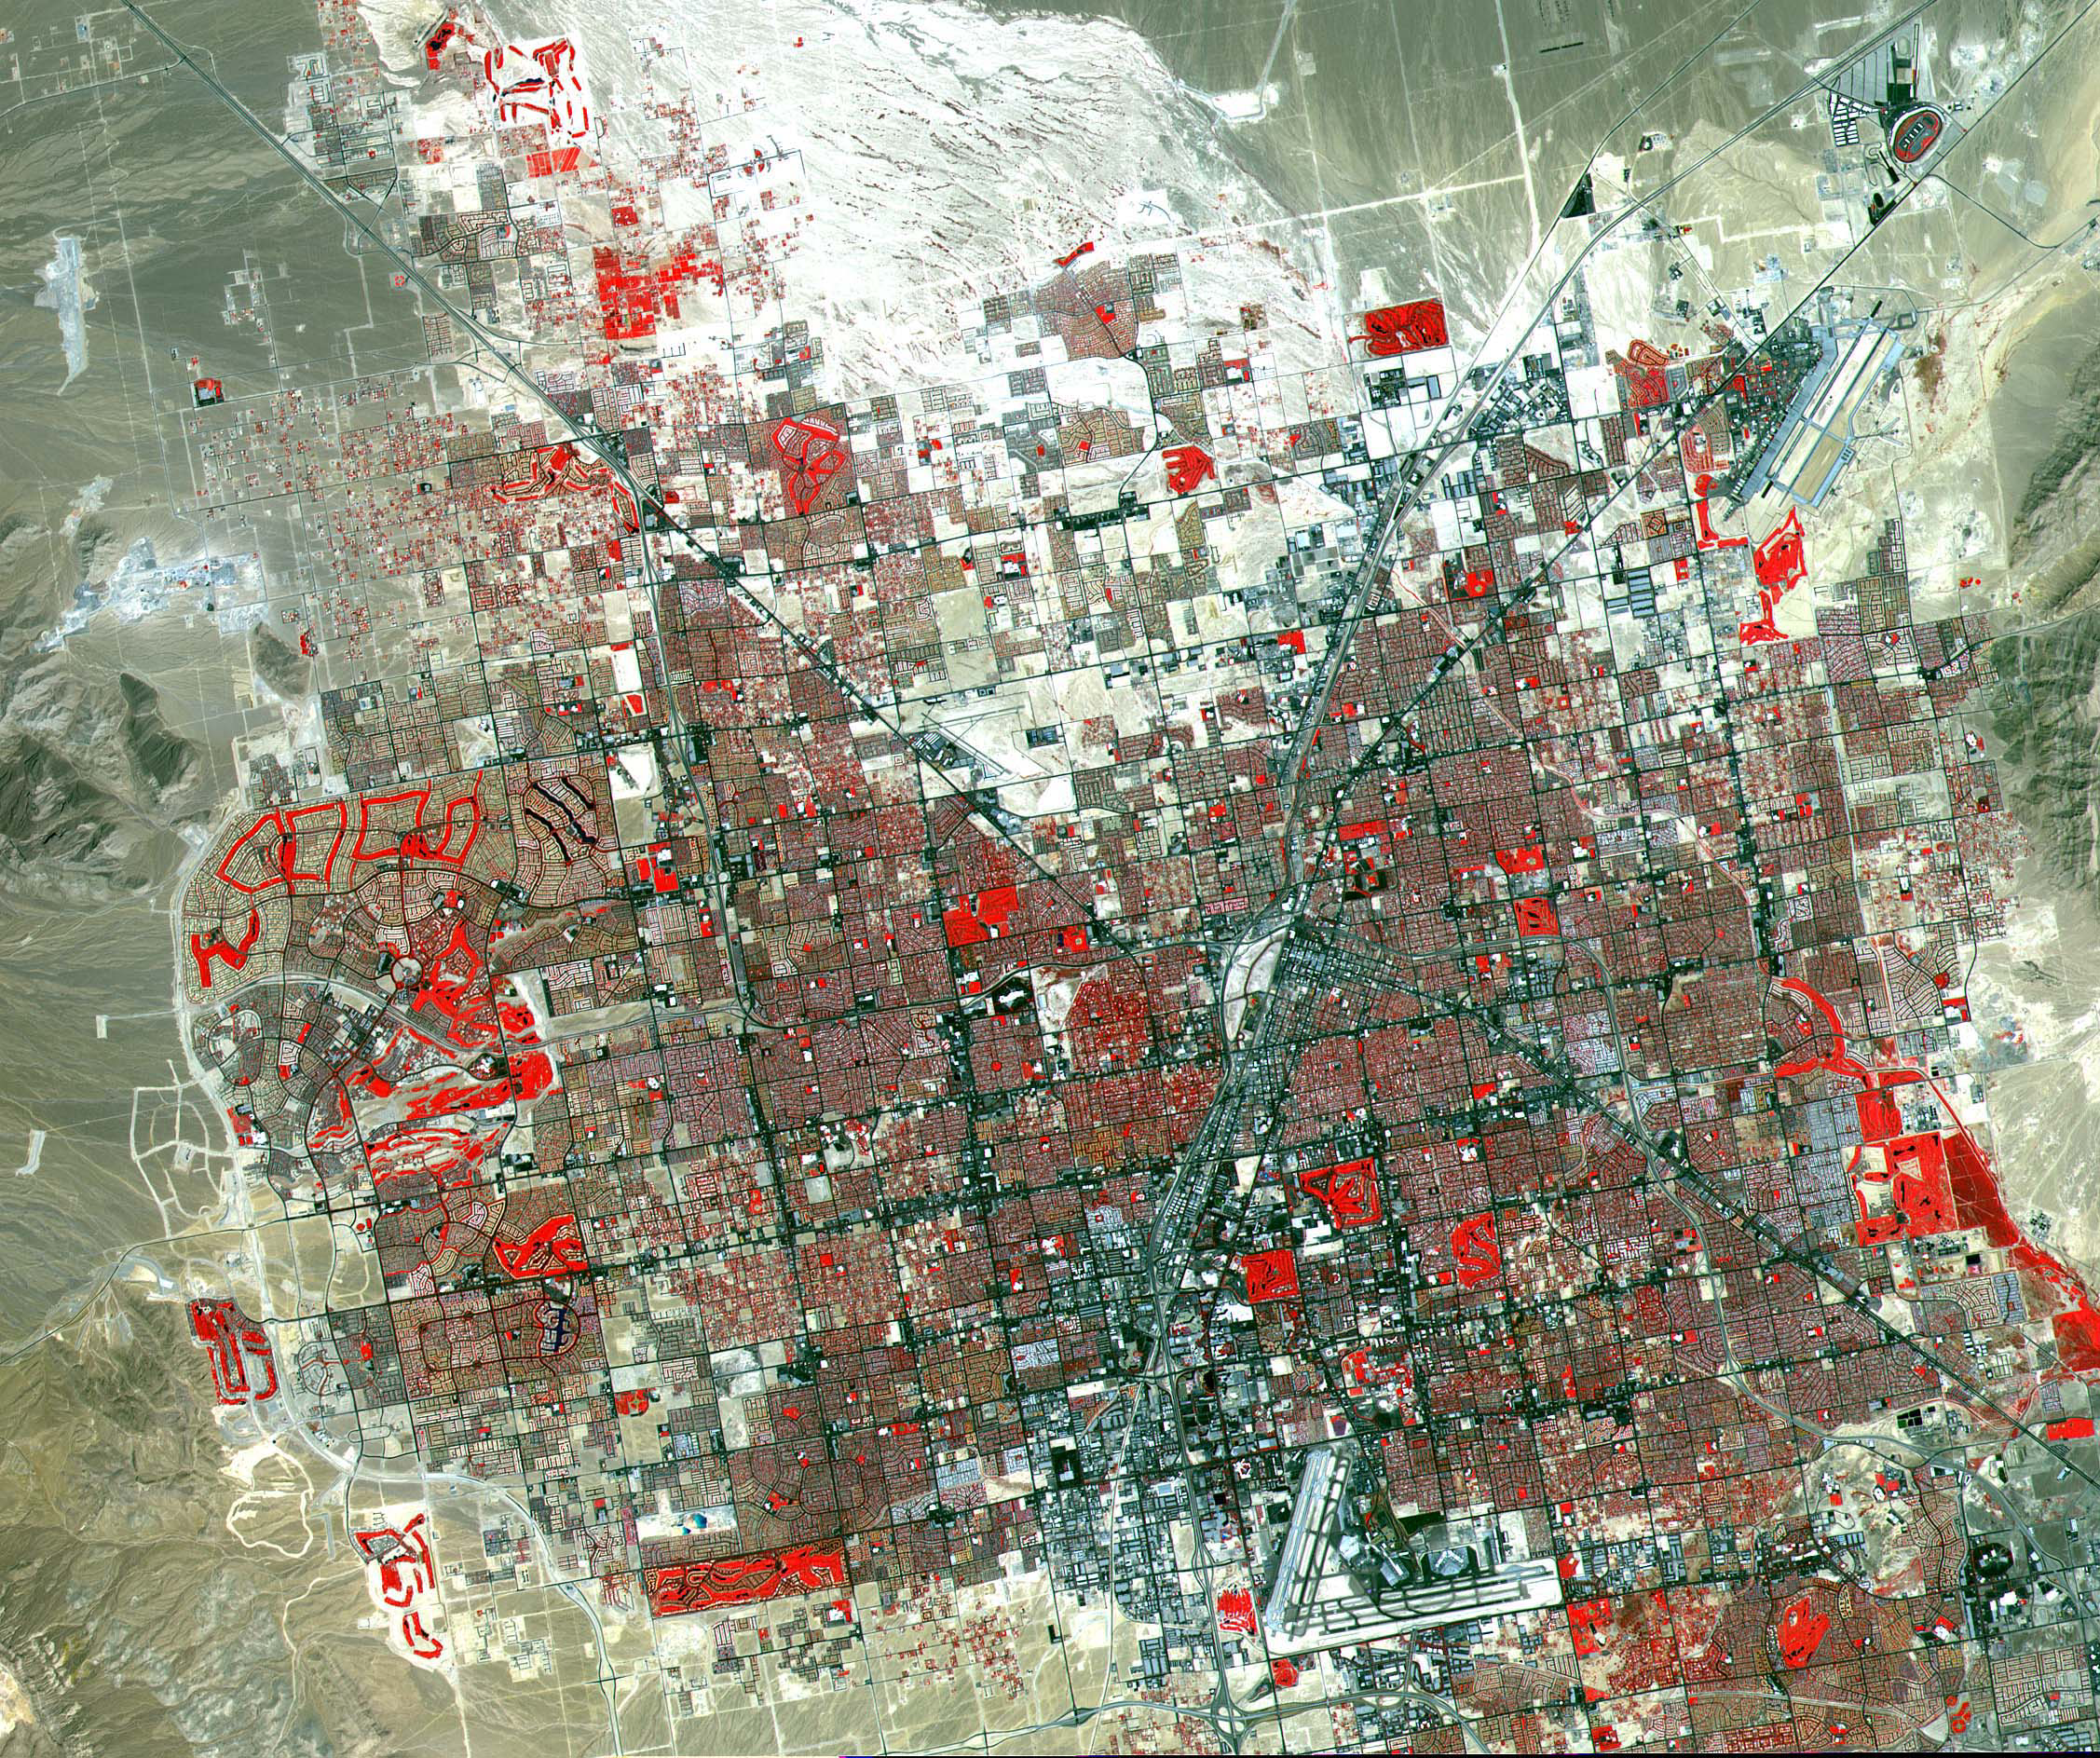

Las Vegas

This image of Las Vegas, NV was acquired on August, 2000 and covers an area 42 km (25 miles) wide and 30 km (18 miles) long. The image displays three bands of the reflected visible and infrared wavelength region, with a spatial resolution of 15 m. McCarran International Airport to the south and Nellis Air Force Base to the NE are the two major airports visible. Golf courses appear as bright red areas of worms. The first settlement in Las Vegas (which is Spanish for The Meadows) was recorded back in the early 1850s when the Mormon church, headed by Brigham Young, sent a mission of 30 men to construct a fort and teach agriculture to the Indians. Las Vegas became a city in 1905 when the railroad announced this city was to be a major division point. Prior to legalized gambling in 1931, Las Vegas was developing as an agricultural area. Las Vegas’ fame as a resort area became prominent after World War II. The image is located at 36.1 degrees north latitude and 115.1 degrees west longitude.

The U.S. science team is located at NASA’s Jet Propulsion Laboratory, Pasadena, Calif. The Terra mission is part of NASA’s Science Mission Directorate.

Credit: NASA/GSFC/METI/ERSDAC/JAROS, and U.S./Japan ASTER Science Team